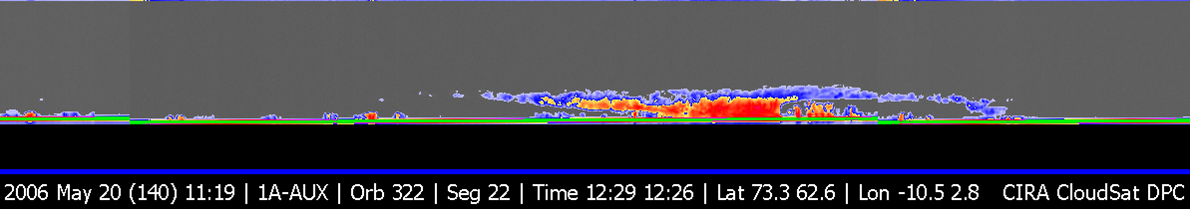

CloudSat First Image of a Warm Front Storm Over the Norwegian Sea

Figure 1

CloudSat’s first image, of a warm front storm over the Norwegian Sea, was obtained on May 20, 2006. In this horizontal cross-section of clouds, warm air is seen rising over colder air as the satellite travels from right to left. The red colors are indicative of highly reflective particles such as water droplets (or rain) or larger ice crystals (or snow), while the blue indicates thinner clouds (such as cirrus). The flat green/blue lines across the bottom represent the ground signal. The vertical scale on the CloudSat Cloud Profiling Radar image is approximately 30 kilometers (19 miles). The blue line below the Cloud Profiling Radar image indicates that the data were taken over water. The inset image shows the CloudSat track relative to a Moderate Resolution Imaging Spectroradiometer (MODIS) infrared image taken at nearly the same time.

Credit: NASA/JPL/The Cooperative Institute for Research in the Atmosphere (CIRA), Colorado State University